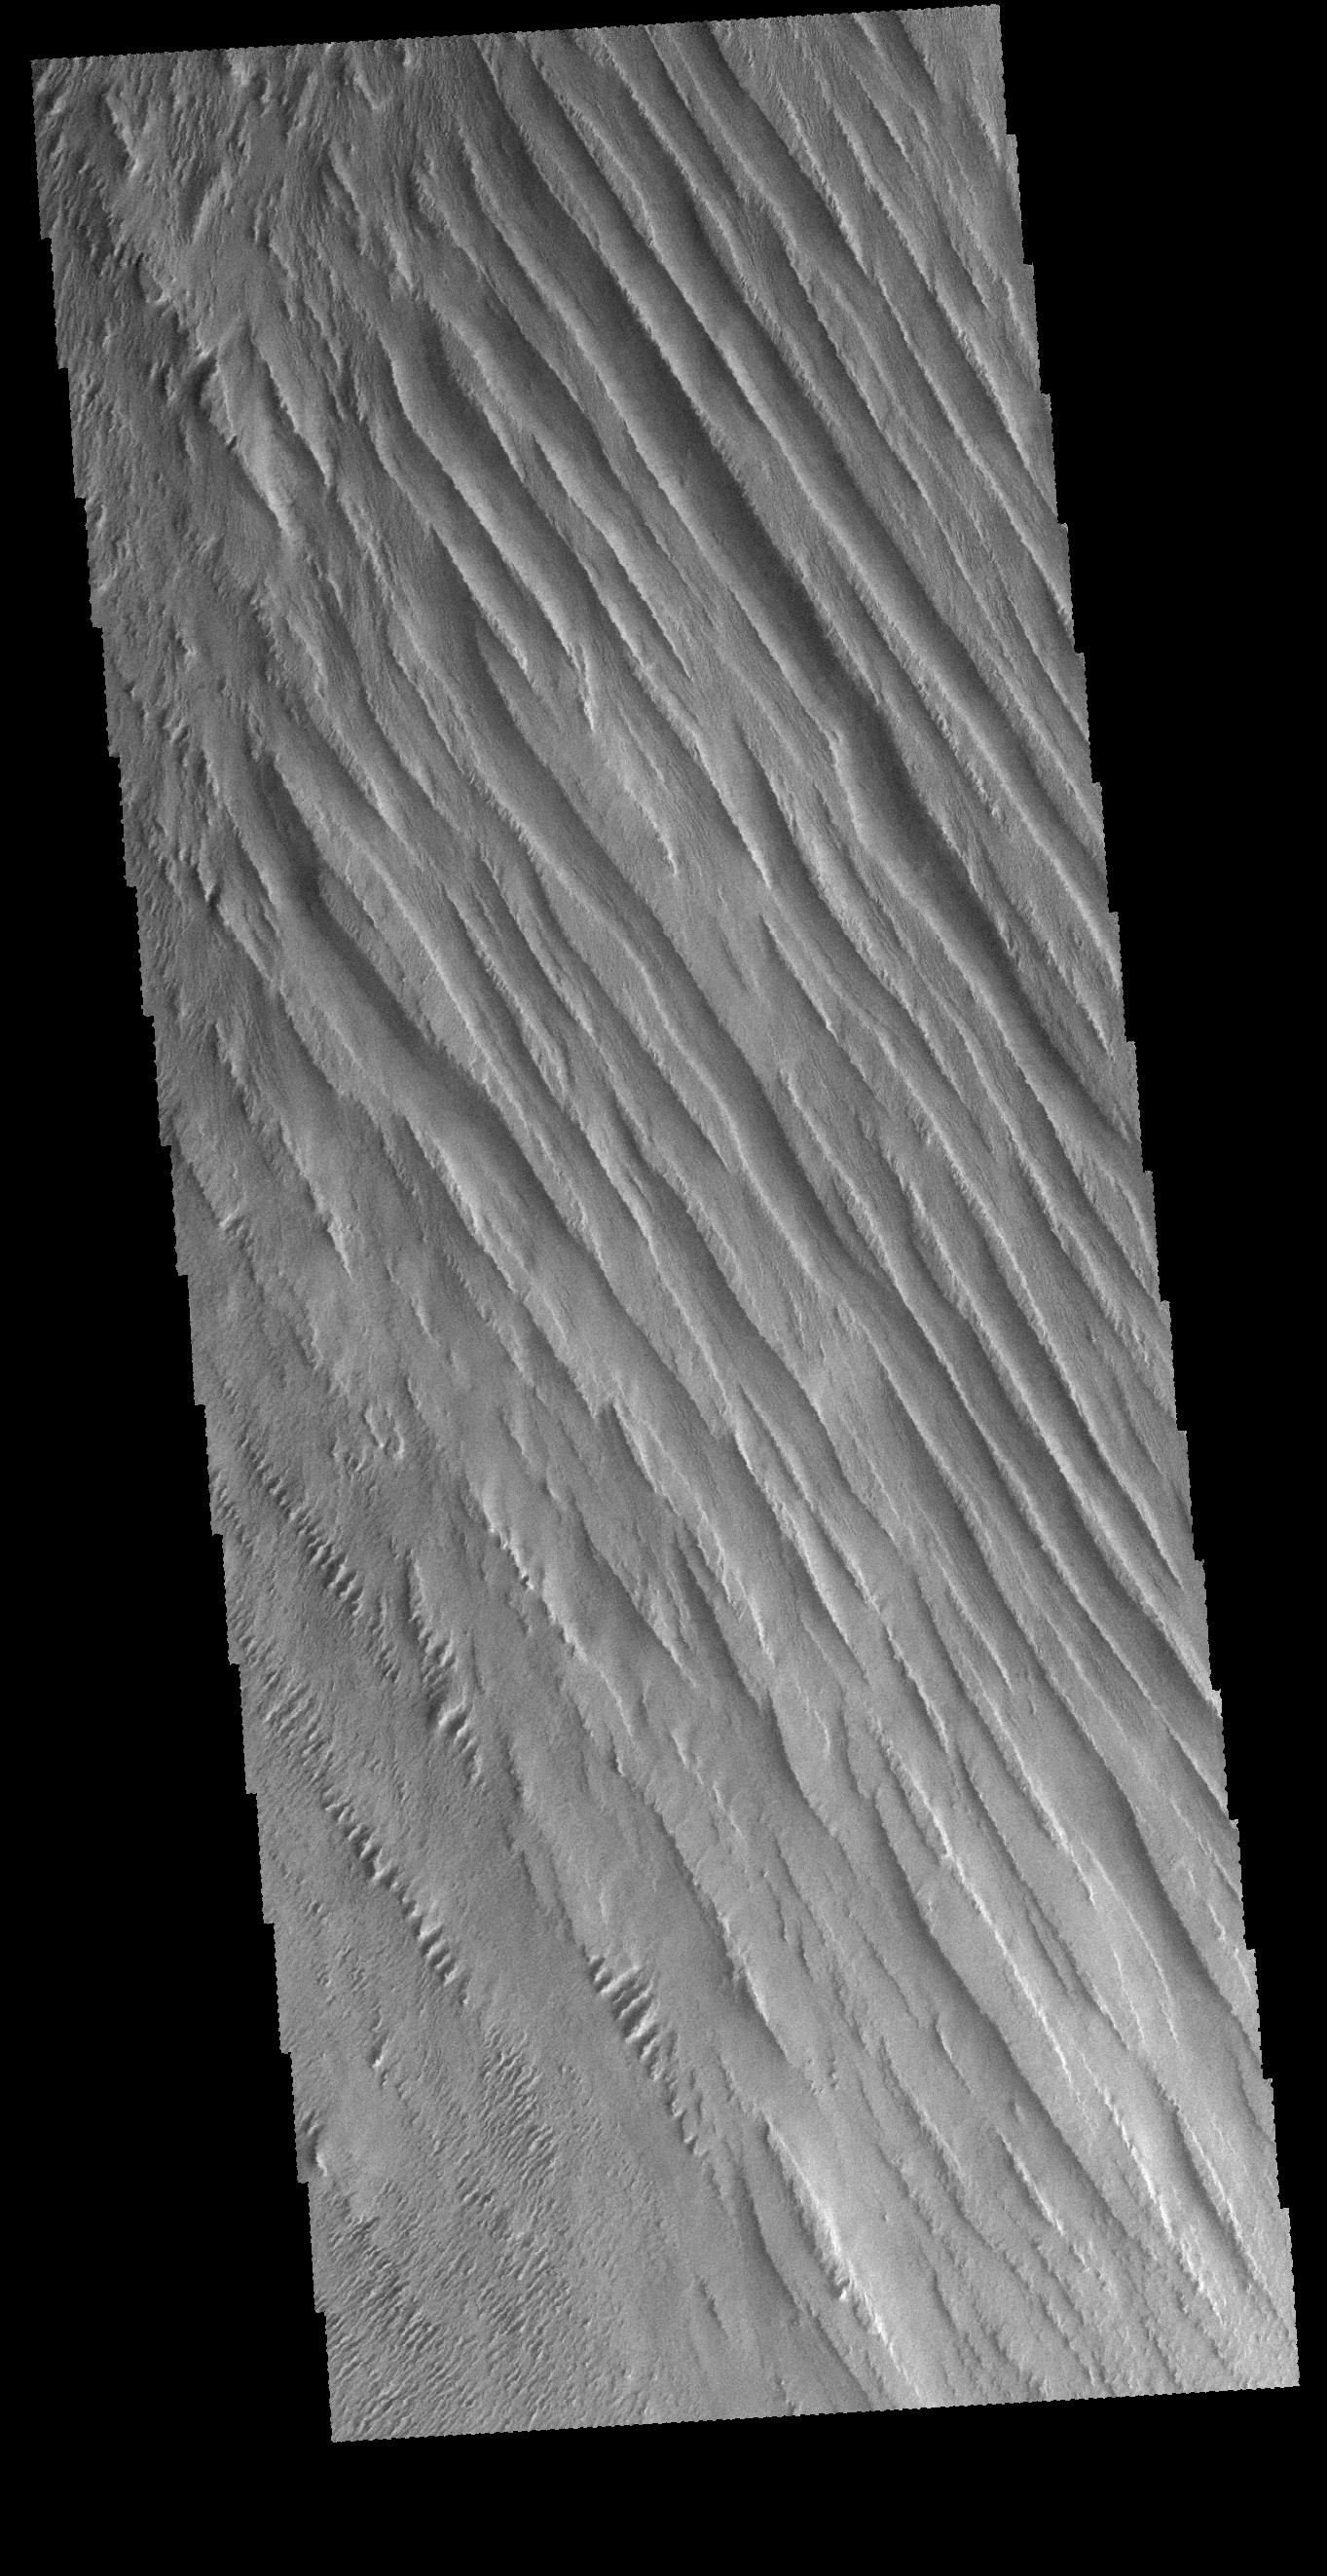

Memnonia Sulci

Today’s VIS image shows some of the extensive wind etched terrain in Memnonia Sulci, located south west of Olympus Mons. The linear ridges are called yardangs and form by wind removal of semi-cemented material. The ridges are parallel to wind direction, so the predominate winds that created the yardangs in this image blew NW/SE. At the bottom of the image several of the ridges have been eroded into smaller ridges aligned perpendicular to the large yardangs, indicating winds at a different angle.

Credit: NASA/JPL-Caltech/ASU